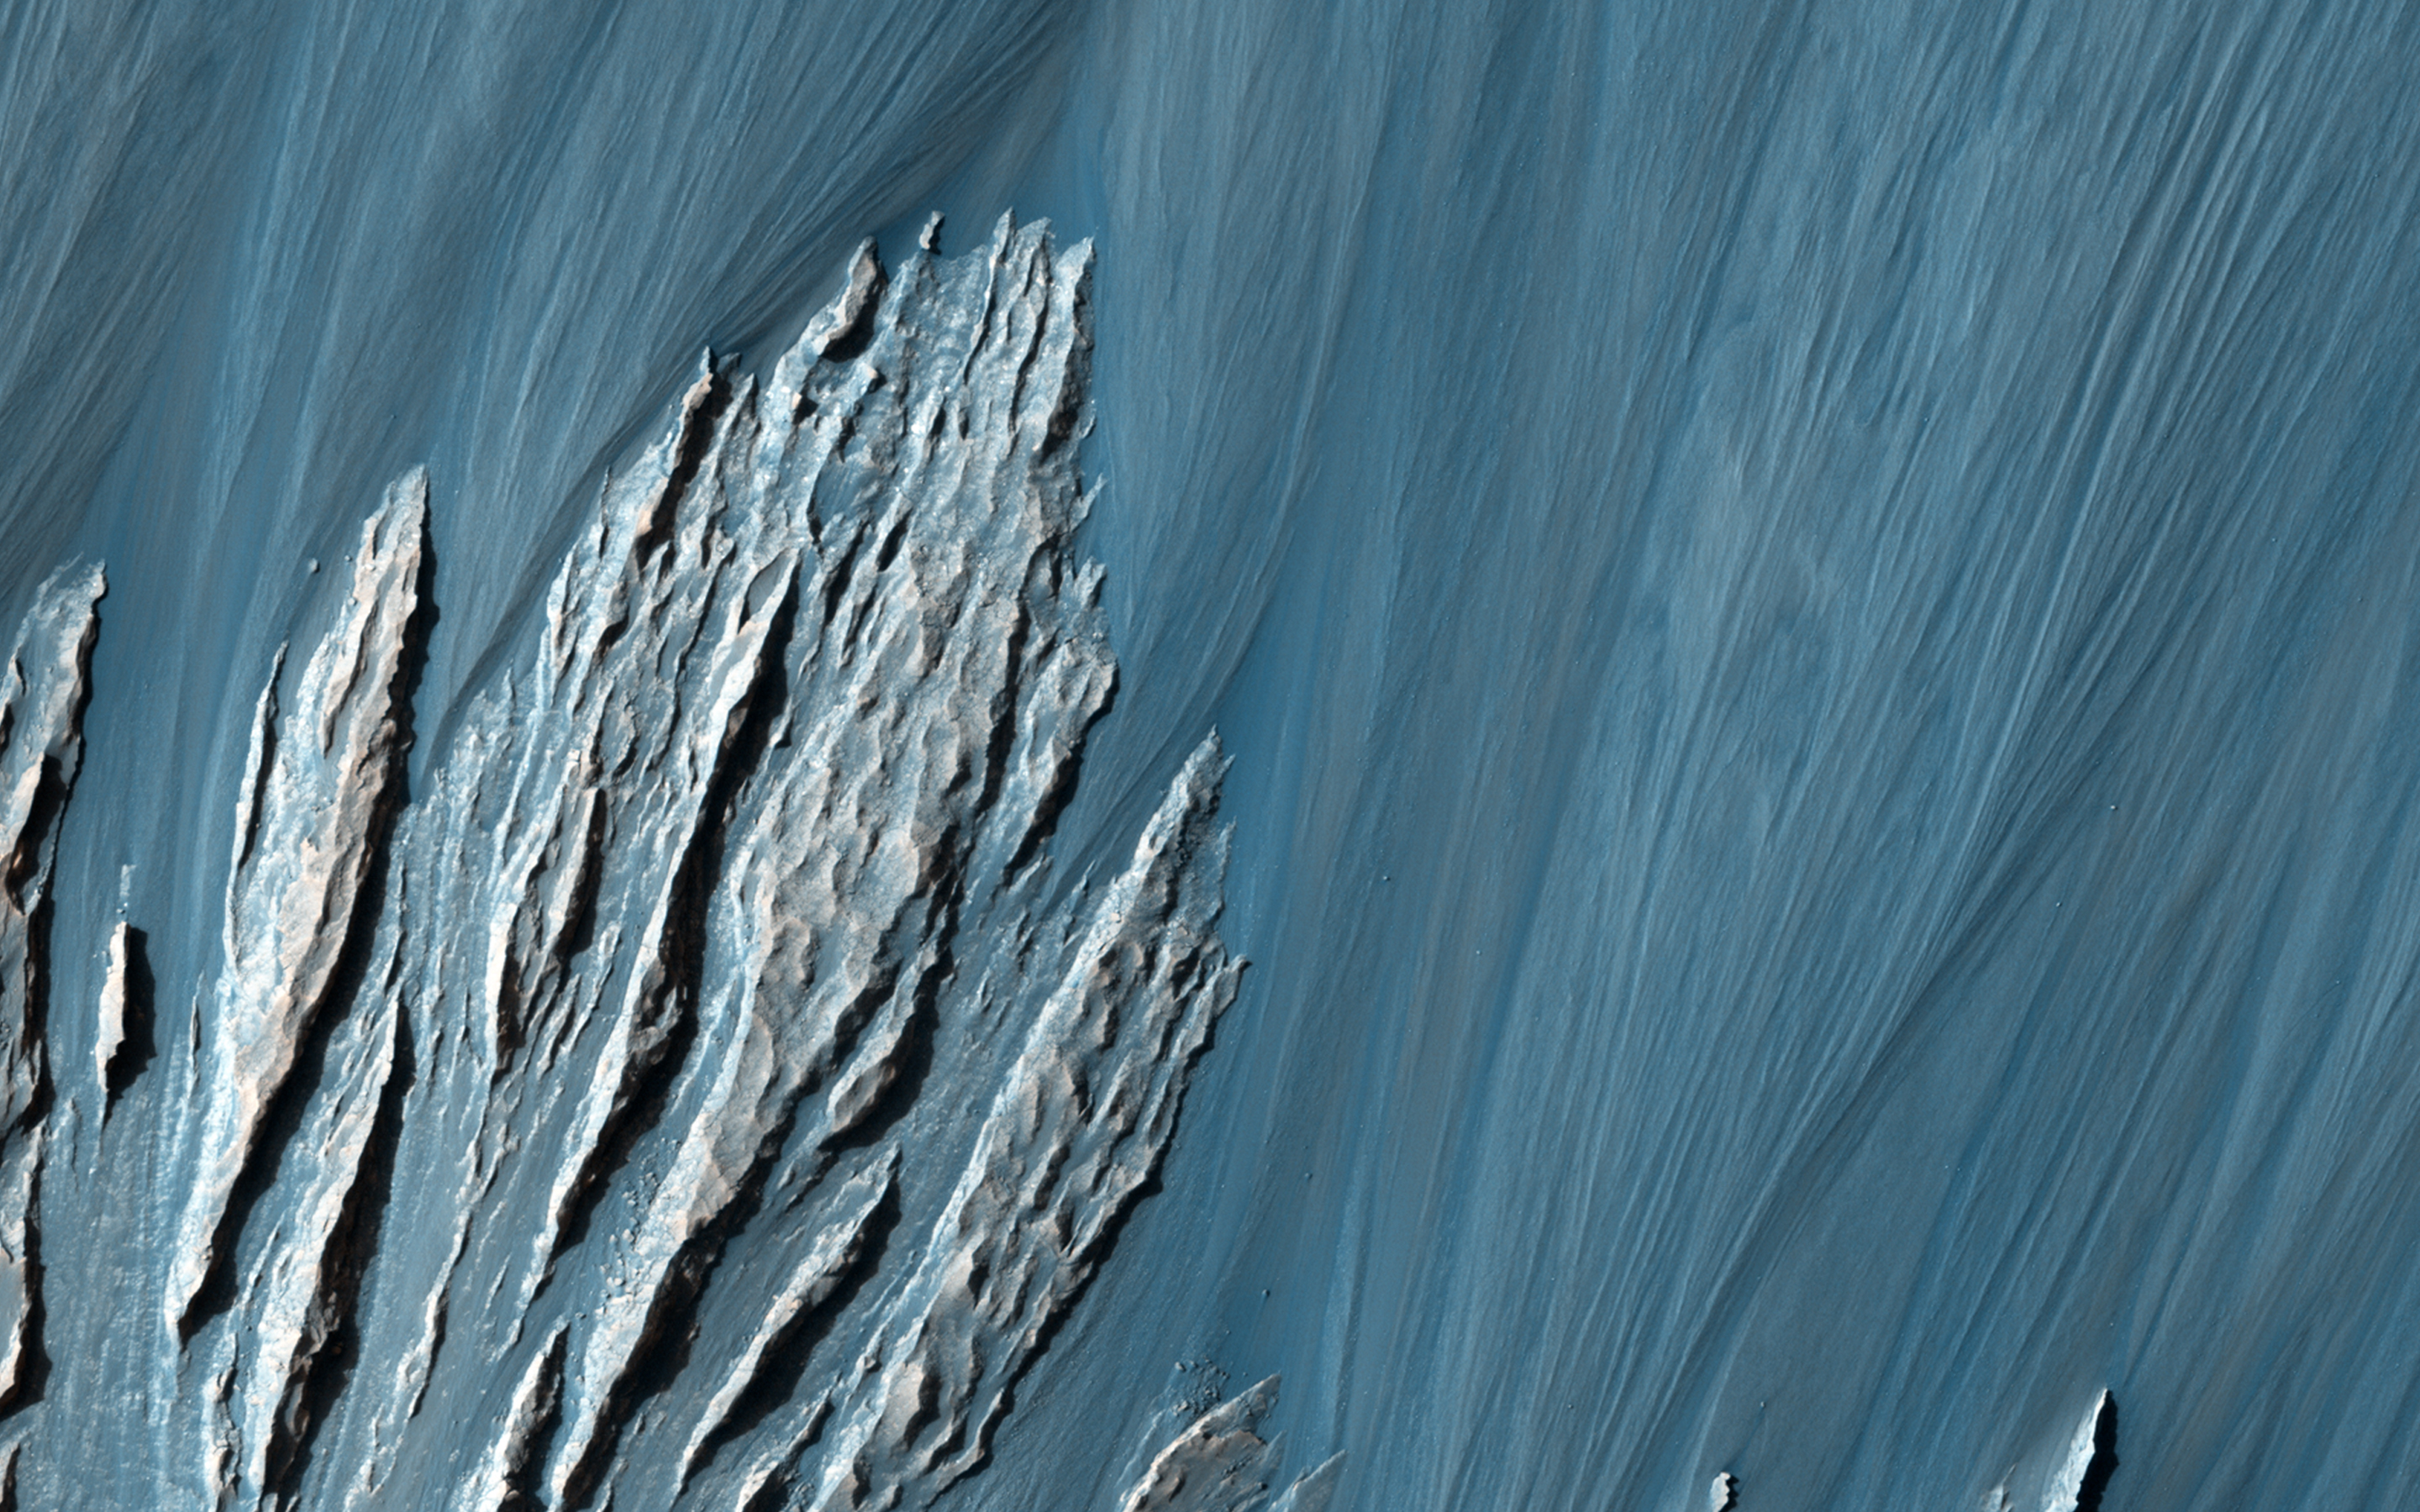

A Revealing Landslide in Hebes Chasma

This image shows a prominently stratified transect through the rock of a mountain of material in the middle of Hebes Chasma.

The knobby material showing several lineations in the center of the scene may be remnants of landslides that exposed these tall, steep slopes in this image and just off-scene to the west. Mid-way up the slope (and to a lesser extent all the way up to the top) a series of alternating lighter and darker bands can be traced running east-west across the ridges and troughs of the outcrop. Just below this, dark material is eroding off of the slope, moving downhill, and collecting in fans at the base of the cliff.

Exposures of layered rock like these are helpful in determining the types of geologic processes that have occurred at an area over time, and the landslide and fan deposits tell of how the region is being eroded more recently, including today.

This observation was the winning entry by Jon Green for the BBC’s Sky at Night program, where viewers were challenged to submit a potential target for HiRISE to image, using our public HiWish program.

HiRISE is one of six instruments on NASA’s Mars Reconnaissance Orbiter. The University of Arizona, Tucson, operates HiRISE, which was built by Ball Aerospace & Technologies Corp., Boulder, Colo. NASA’s Jet Propulsion Laboratory, a division of the California Institute of Technology in Pasadena, manages the Mars Reconnaissance Orbiter Project for NASA’s Science Mission Directorate, Washington.

Credit: NASA/JPL-Caltech/Univ. of Arizona